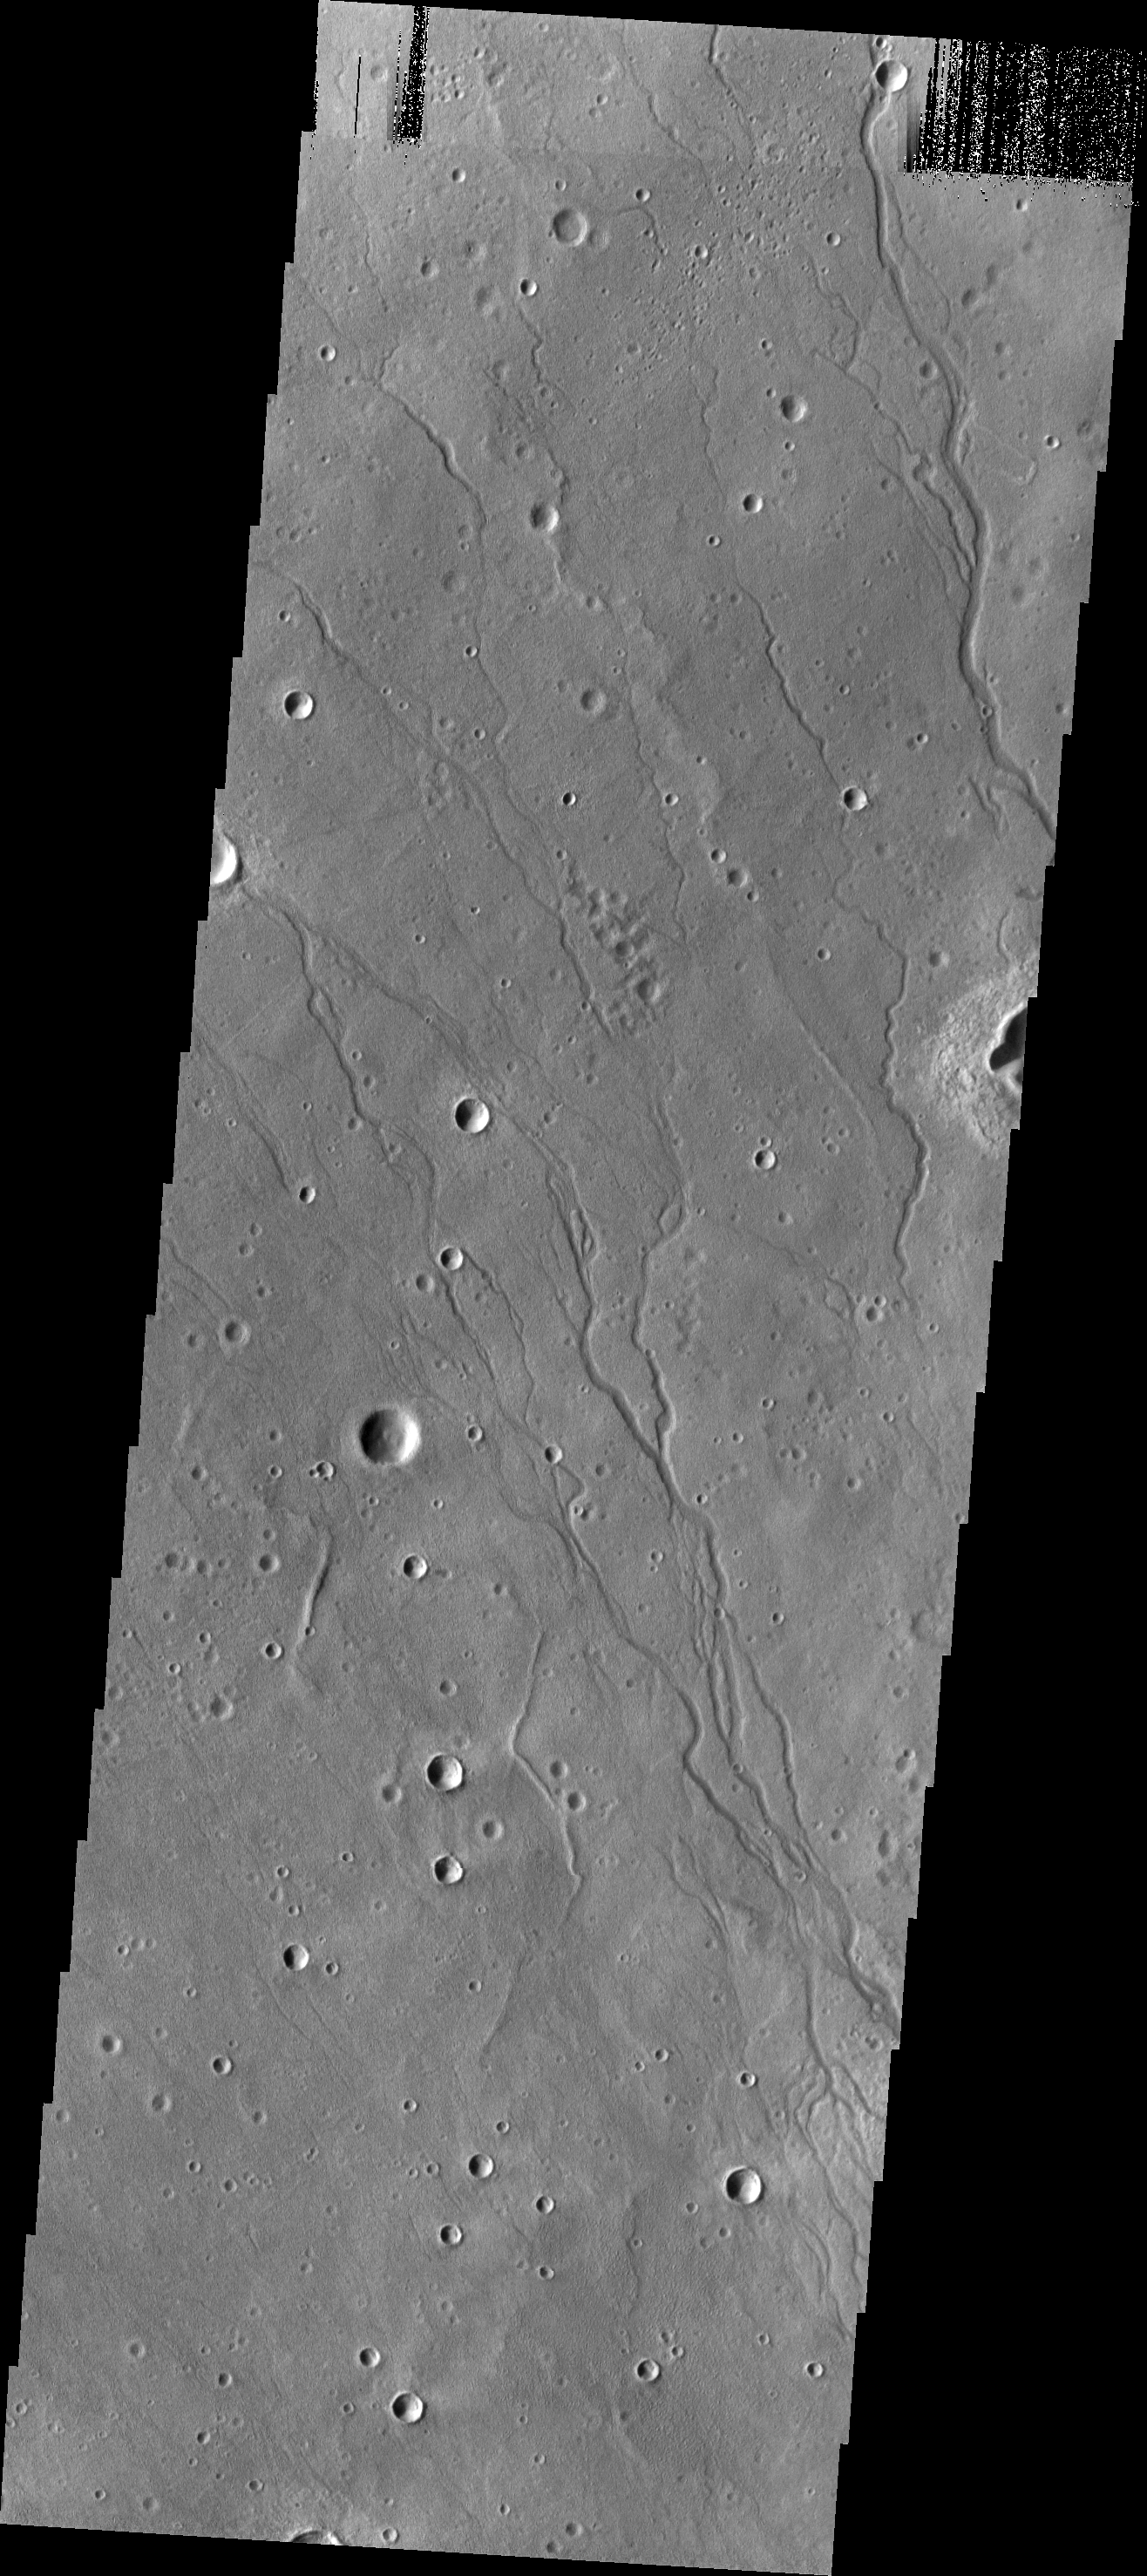

Newton Crater

The channels in this VIS image are located on the floor of Newton Crater.

Image information: VIS instrument. Latitude -39.4N, Longitude 200.1E. 17 meter/pixel resolution.

Please see the THEMIS Data Citation Note for details on crediting THEMIS images.

Note: this THEMIS visual image has not been radiometrically nor geometrically calibrated for this preliminary release. An empirical correction has been performed to remove instrumental effects. A linear shift has been applied in the cross-track and down-track direction to approximate spacecraft and planetary motion. Fully calibrated and geometrically projected images will be released through the Planetary Data System in accordance with Project policies at a later time.

NASA’s Jet Propulsion Laboratory manages the 2001 Mars Odyssey mission for NASA’s Office of Space Science, Washington, D.C. The Thermal Emission Imaging System (THEMIS) was developed by Arizona State University, Tempe, in collaboration with Raytheon Santa Barbara Remote Sensing. The THEMIS investigation is led by Dr. Philip Christensen at Arizona State University. Lockheed Martin Astronautics, Denver, is the prime contractor for the Odyssey project, and developed and built the orbiter. Mission operations are conducted jointly from Lockheed Martin and from JPL, a division of the California Institute of Technology in Pasadena.

Credit: NASA/JPL/ASU